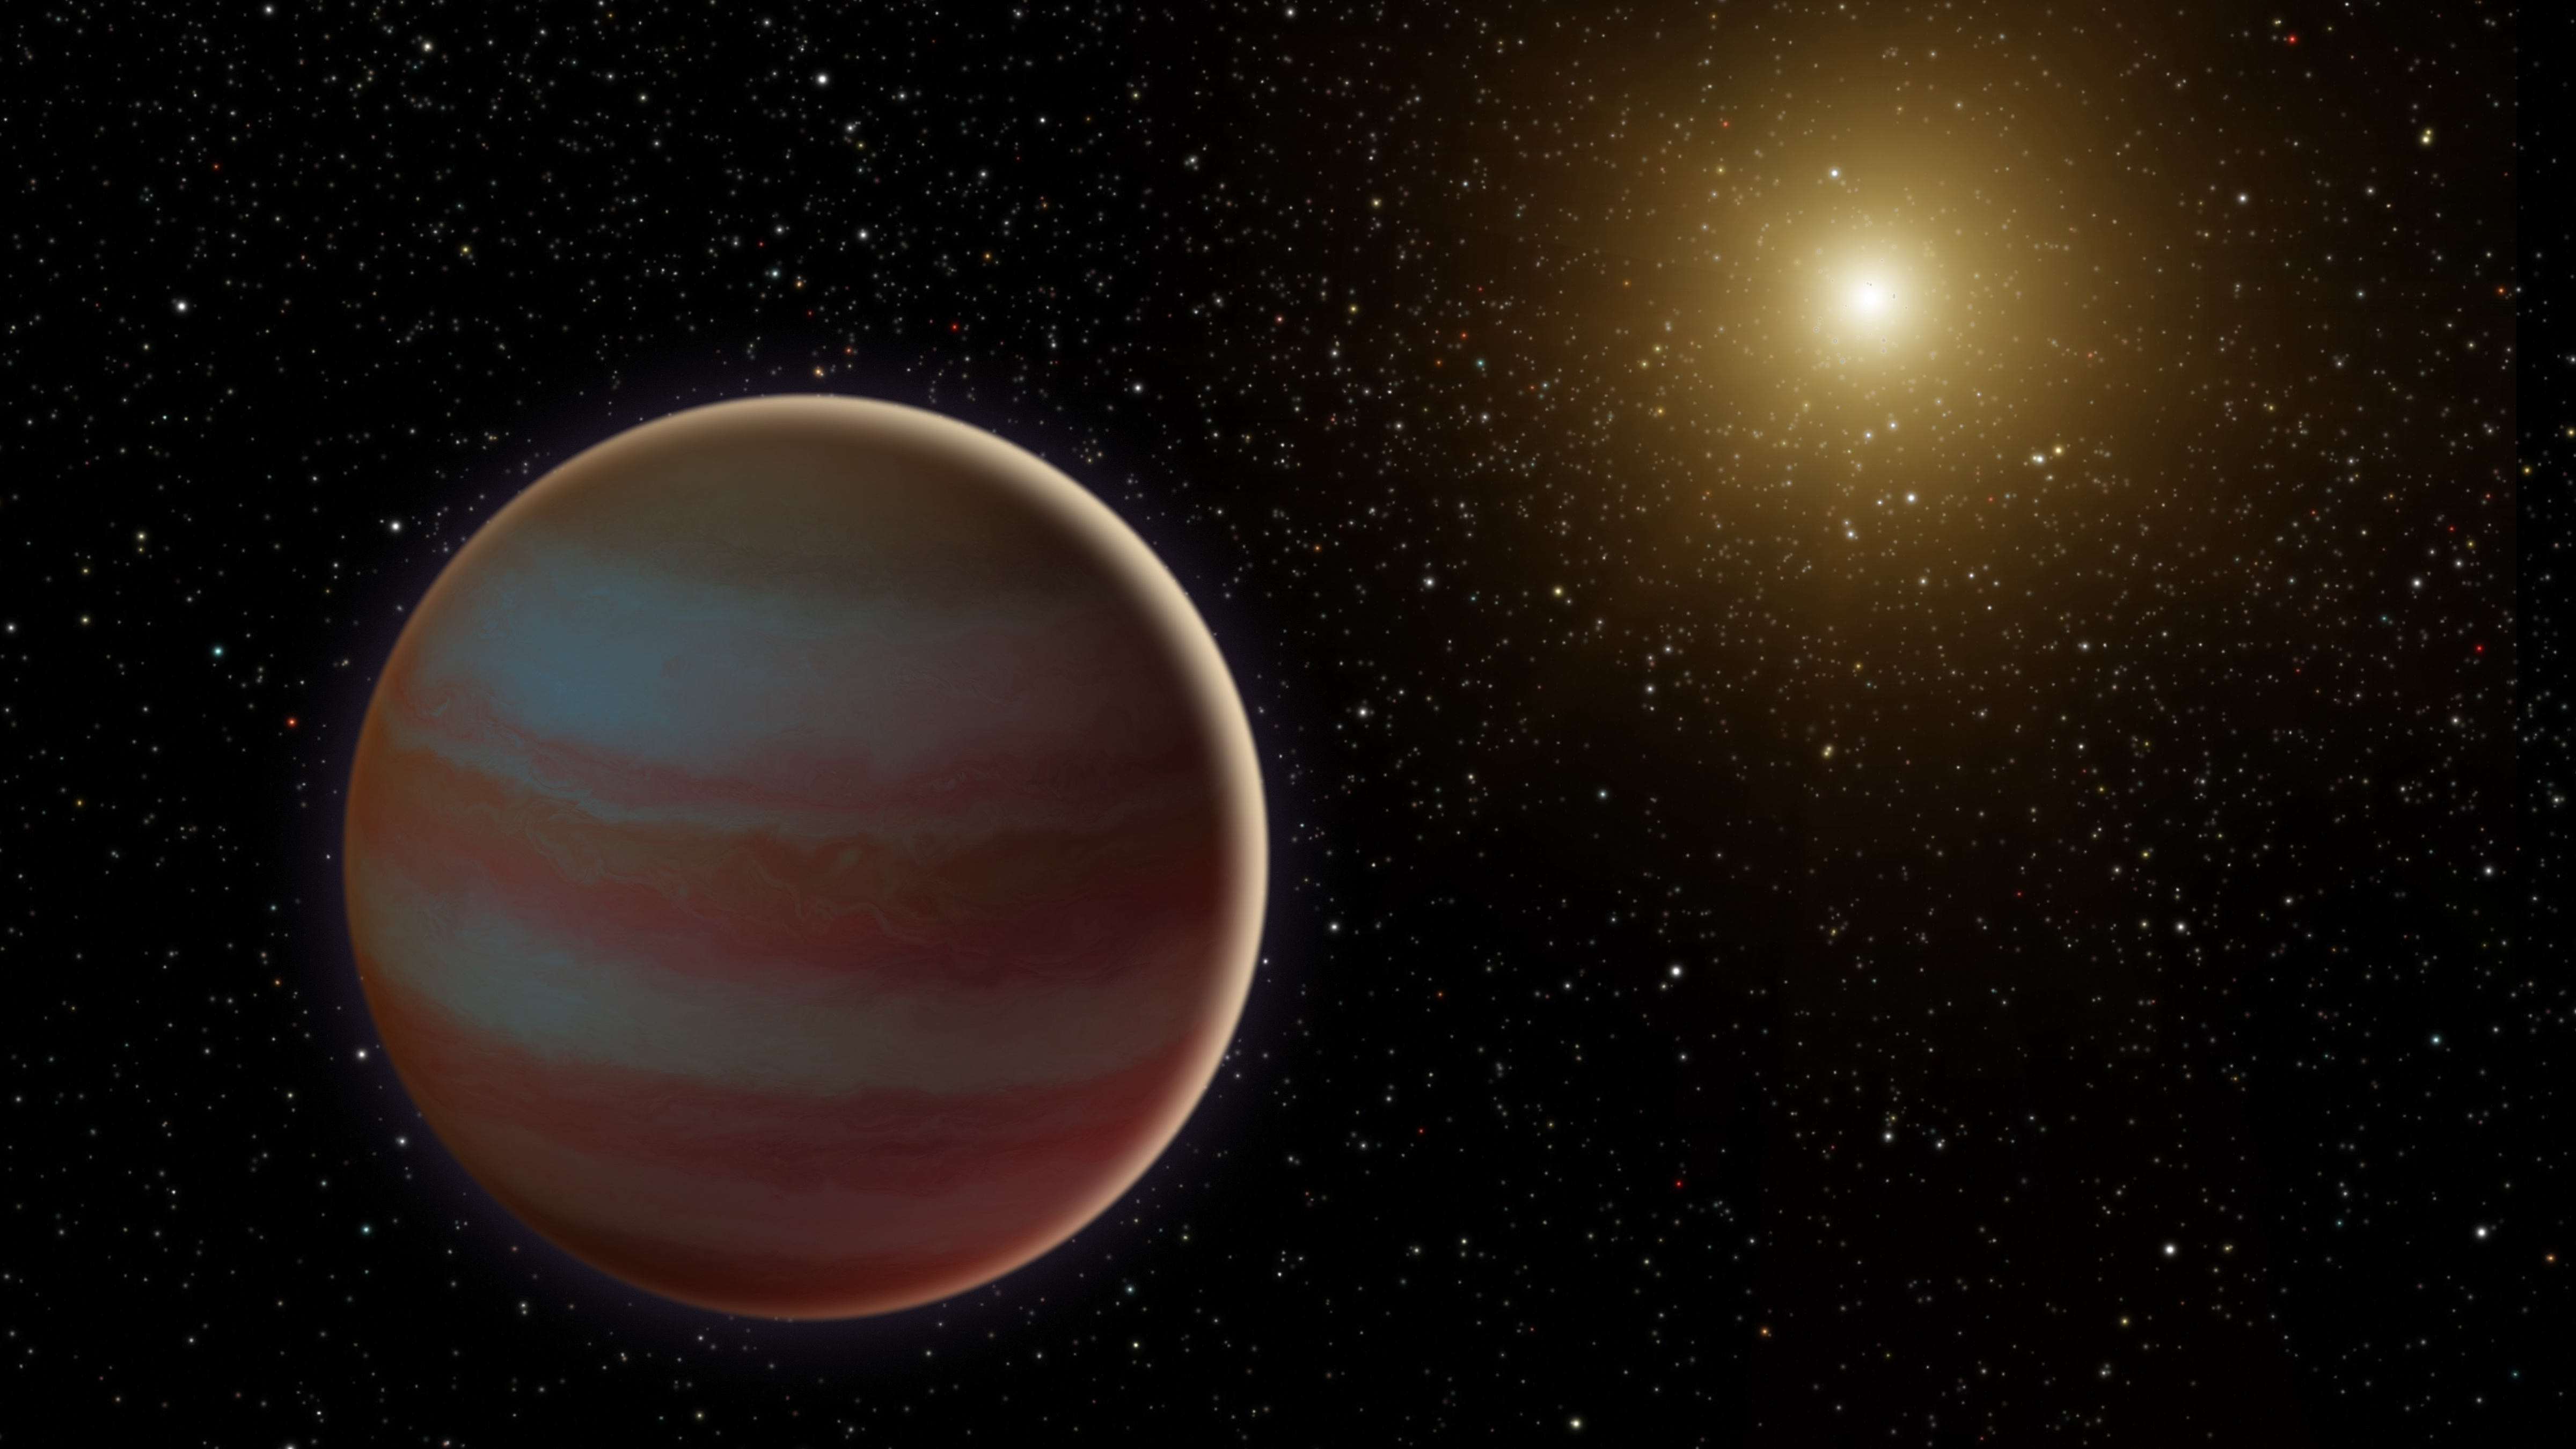

Brown Dwarf Microlensing (Illustration)

Figure 1

This illustration depicts a newly discovered brown dwarf, an object that weighs in somewhere between our solar system’s most massive planet (Jupiter) and the least-massive-known star. This brown dwarf, dubbed OGLE-2015-BLG-1319, interests astronomers because it may fall in the “desert” of brown dwarfs. Scientists have found that, for stars roughly the mass of our sun, less than 1 percent have a brown dwarf orbiting within 3 AU (1 AU is the distance between Earth and the sun).

This brown dwarf was discovered when it and its star passed between Earth and a much more distant star in our galaxy. This created a microlensing event, where the gravity of the system amplified the light of the background star over the course of several weeks.

This microlensing was observed by ground-based telescopes looking for these uncommon events, and was the first to be seen by two space-based telescopes: NASA’s Spitzer and Swift missions. The background data plot (see Figure 1) shows how the star’s brightness evolved over time. The ground-based data is shown in grey, Swift with blue diamonds, and Spitzer with red circles.

NASA’s Jet Propulsion Laboratory manages the Spitzer Space Telescope mission for NASA’s Science Mission Directorate, Washington. Science operations are conducted at the Spitzer Science Center at Caltech in Pasadena, California. Spacecraft operations are based at Lockheed Martin Space Systems Company, Littleton, Colorado. Data are archived at the Infrared Science Archive housed at the Infrared Processing and Analysis Center at Caltech. NASA’s Swift satellite was launched in November 2004 and is managed by NASA’s Goddard Space Flight Center in Greenbelt, Maryland.

Credit: NASA/JPL-Caltech